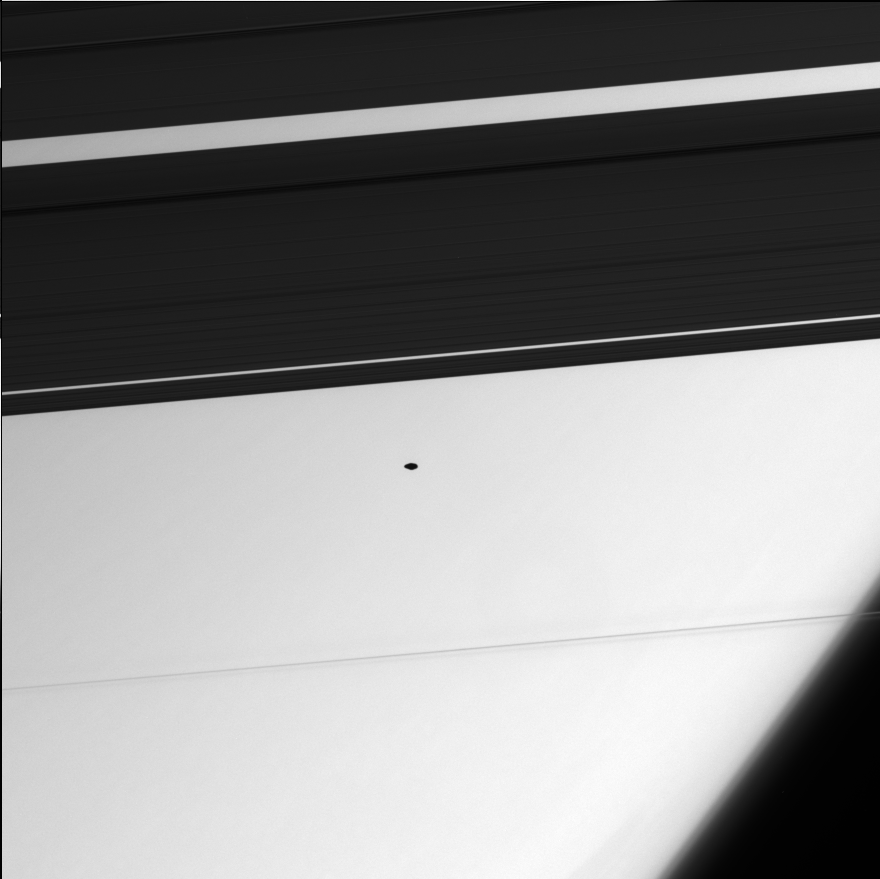

A Shadowy Figure

The “flying saucer” in this image is the small moon Atlas (20 kilometers, 12 miles across), whose shadowy profile reveals its flattened shape. This image looks down onto the outer A ring, and through the Encke and Keeler gaps.

Two distinct, thin strands in the F ring are visible here, silhouetted against the planet. Saturn’s extended, high-altitude haze is seen near lower right.

The image was taken in visible green light with the Cassini spacecraft narrow-angle camera on Aug. 2, 2005, at a distance of approximately 489,000 kilometers (304,000 miles) from Atlas and at a Sun-Atlas-spacecraft, or phase, angle of 138 degrees. The image scale is 3 kilometers (2 miles) per pixel.

The Cassini-Huygens mission is a cooperative project of NASA, the European Space Agency and the Italian Space Agency. The Jet Propulsion Laboratory, a division of the California Institute of Technology in Pasadena, manages the mission for NASA’s Science Mission Directorate, Washington, D.C. The Cassini orbiter and its two onboard cameras were designed, developed and assembled at JPL. The imaging operations center is based at the Space Science Institute in Boulder, Colo.

Credit: NASA/JPL/Space Science Institute